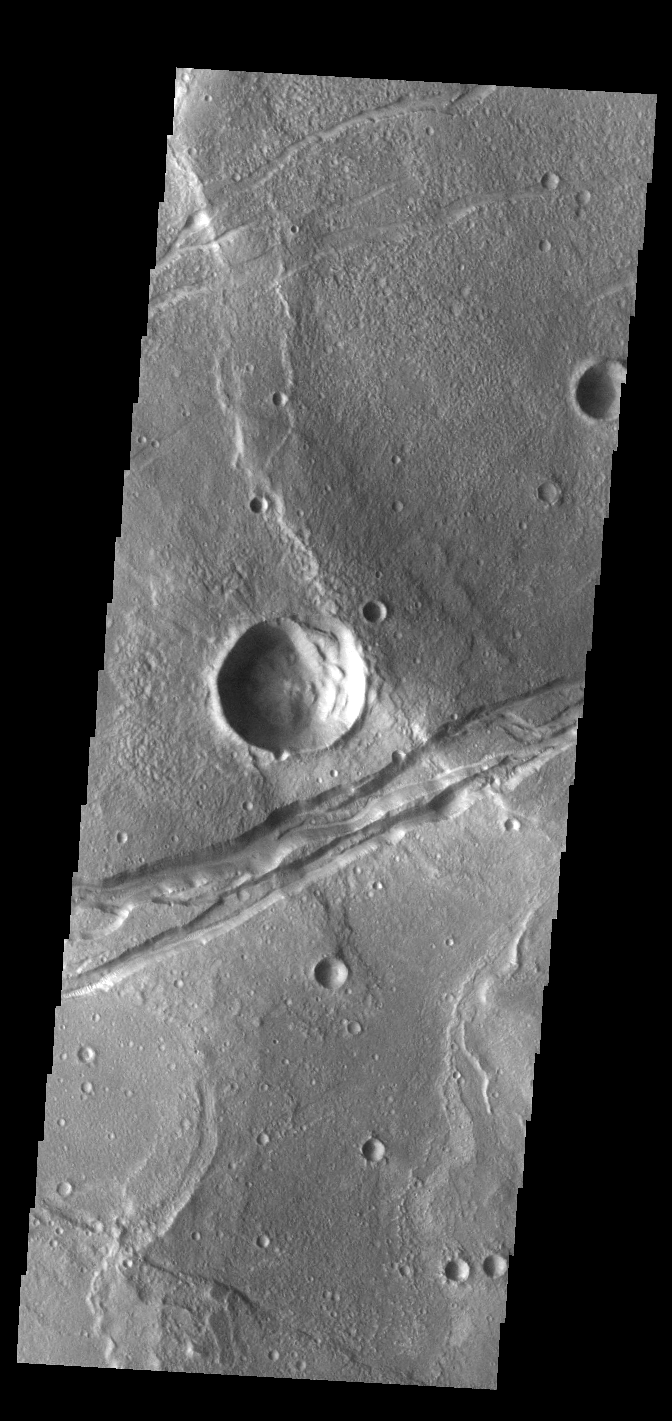

Sirenum Fossae

The linear depression in this VIS image is part of Sirenum Fossae. Depressions of this type are called graben, which form by the down drop of material between two parallel faults. The faults are caused by tectonic stresses in the region. The Sirenum Fossae graben are 2735km (1700 miles) long.

Credit: NASA/JPL-Caltech/ASU